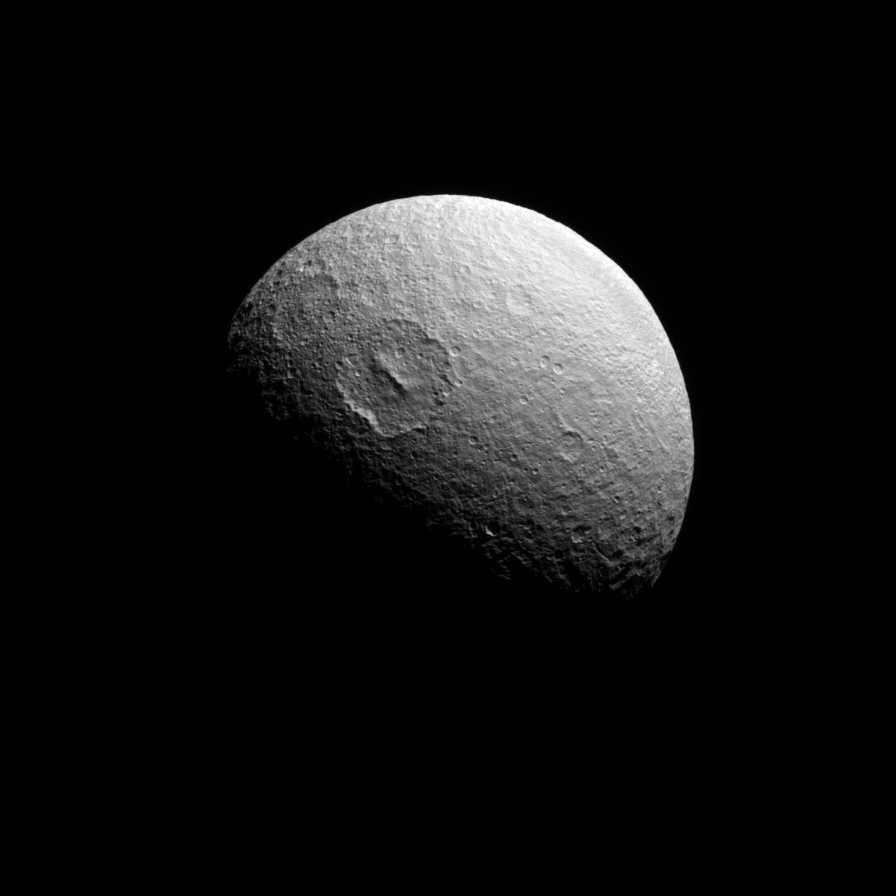

On the South Side

This Cassini spacecraft view looks almost directly at the south pole of Tethys. The large crater Melanthius is seen above center.

Tethys is 1,062 kilometers (660 miles) across.

The image was taken in visible light with the Cassini spacecraft narrow-angle camera on May 18, 2008. The view was acquired at a distance of approximately 357,000 kilometers (222,000 miles) from Tethys and at a Sun-Tethys-spacecraft, or phase, angle of 72 degrees. Image scale is 2 kilometers (1 mile) per pixel.

The Cassini-Huygens mission is a cooperative project of NASA, the European Space Agency and the Italian Space Agency. The Jet Propulsion Laboratory, a division of the California Institute of Technology in Pasadena, manages the mission for NASA’s Science Mission Directorate, Washington, D.C. The Cassini orbiter and its two onboard cameras were designed, developed and assembled at JPL. The imaging operations center is based at the Space Science Institute in Boulder, Colo.

Credit: NASA/JPL/Space Science Institute